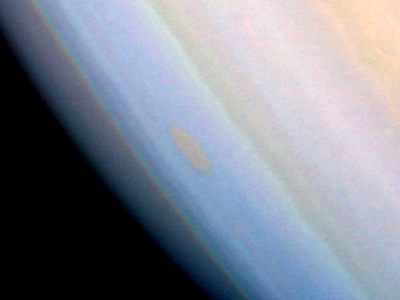

Saturn – False Color of Southern Hemisphere

This false-color image of Saturn’s southern hemisphere taken by NASA’s Voyager 1 on Nov. 6, 1980, shows the unique red oval cloud feature located at 55 degrees south latitude. The photograph was taken by the spacecraft at a distance of 8,500,000 kilometers (5,300,000 miles) from Saturn. The difference in color between the red oval and surrounding bluish clouds indicates that material within the oval contains a substance that absorbs more blue and violet light than the bluish clouds. Voyager imaging team scientists first observed the oval in August 1980, and the feature has seemed to retain its appearance since its discovery. The Voyager Project is managed for NASA by the Jet Propulsion Laboratory, Pasadena, Calif.

Credit: NASA/JPL